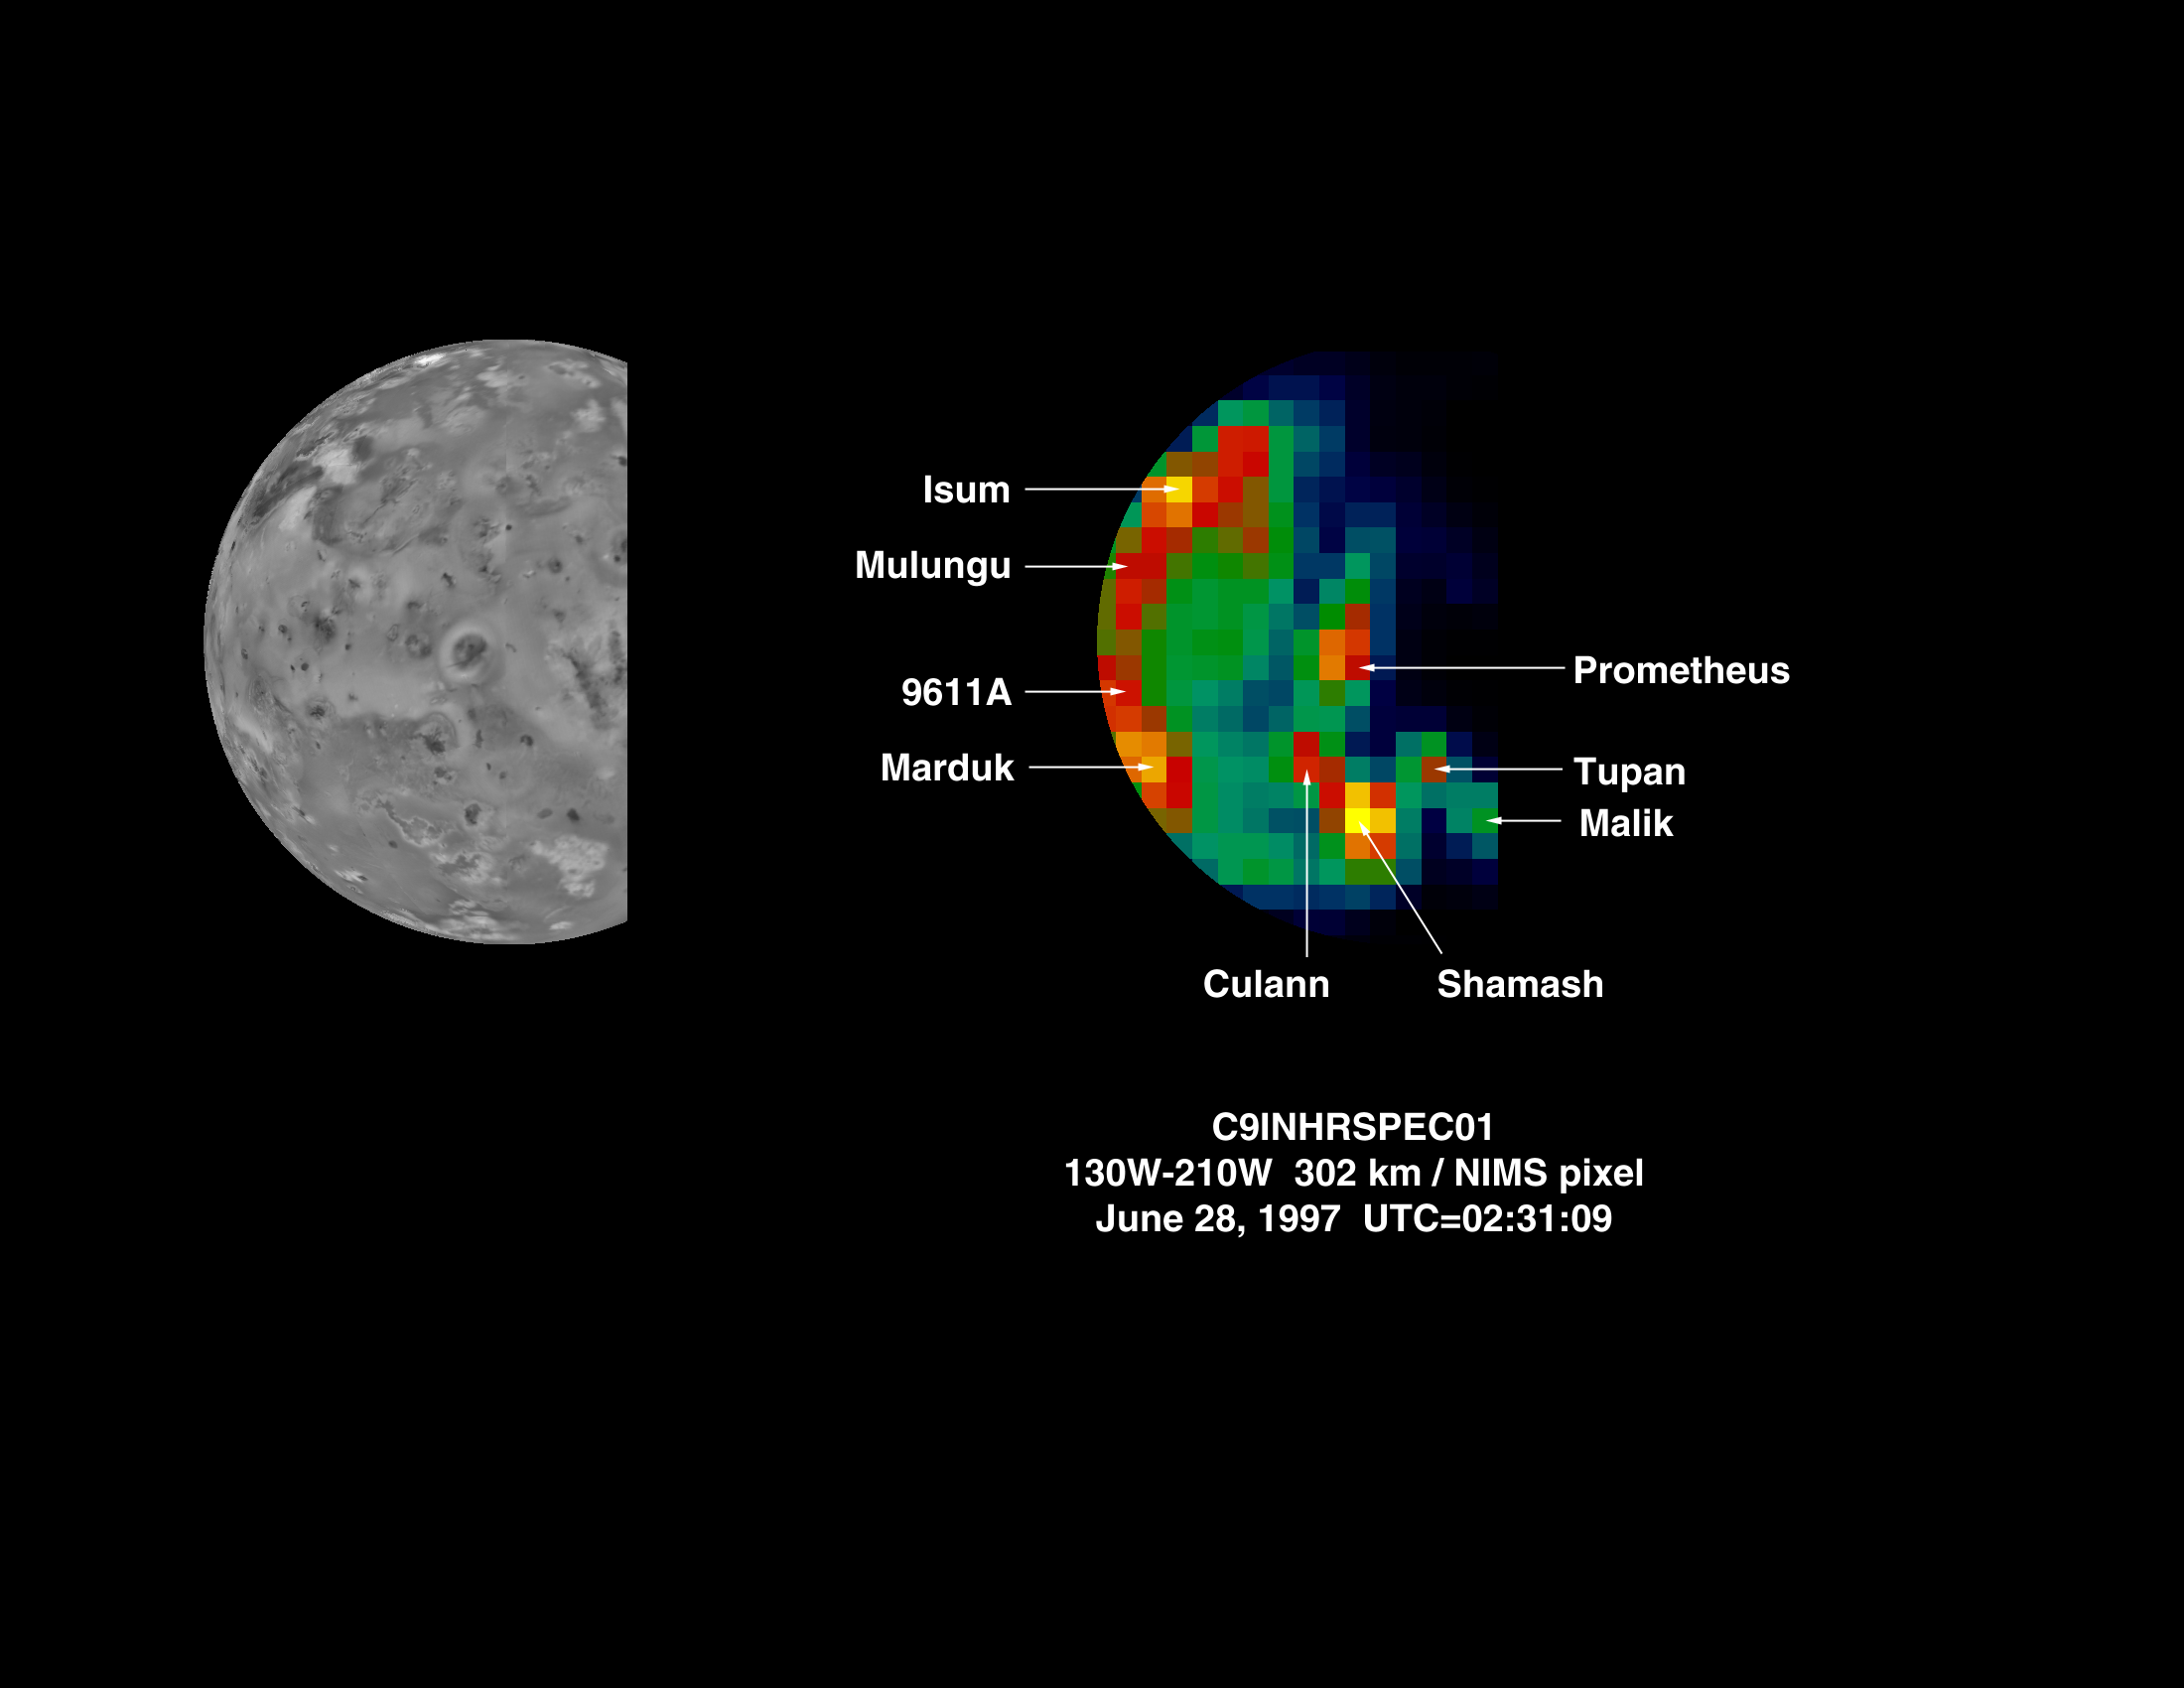

New Hot Spot on Io Discovered by NIMS During Orbit C9

The Near-Infrared Mapping Spectrometer (NIMS) on Galileo observes Io on nearly every orbit as part of a program monitoring the level of volcanic activity on this moon. Io is the most volcanically active body in the Solar System and NIMS has discovered many new volcanoes. The latest addition to the inventory was discovered during orbit C9, at Shamash Patera, located on the side of Io facing away from Jupiter. The image above shows, on the left, the portion of Io imaged during this observation as seen by Voyager. The image on the right shows Io at 4.99 microns (in the infrared). Some of the disk is in darkness, making the identification of these hot spots easier. New names have been given to some of the newly discovered features. The hot spots Isum, Mulungu and Tupan have been active since their discovery during the G1 orbit. Zamama, an active region between Prometheus and Isum, was discovered during G1. It was active through orbit E4 but has since faded considerably.

This image was taken on June 28, 1997, at a resolution of 302 km/pixel.

The Jet Propulsion Laboratory, Pasadena, CA manages the mission for NASA’s Office of Space Science, Washington, DC.

Credit: NASA/JPL